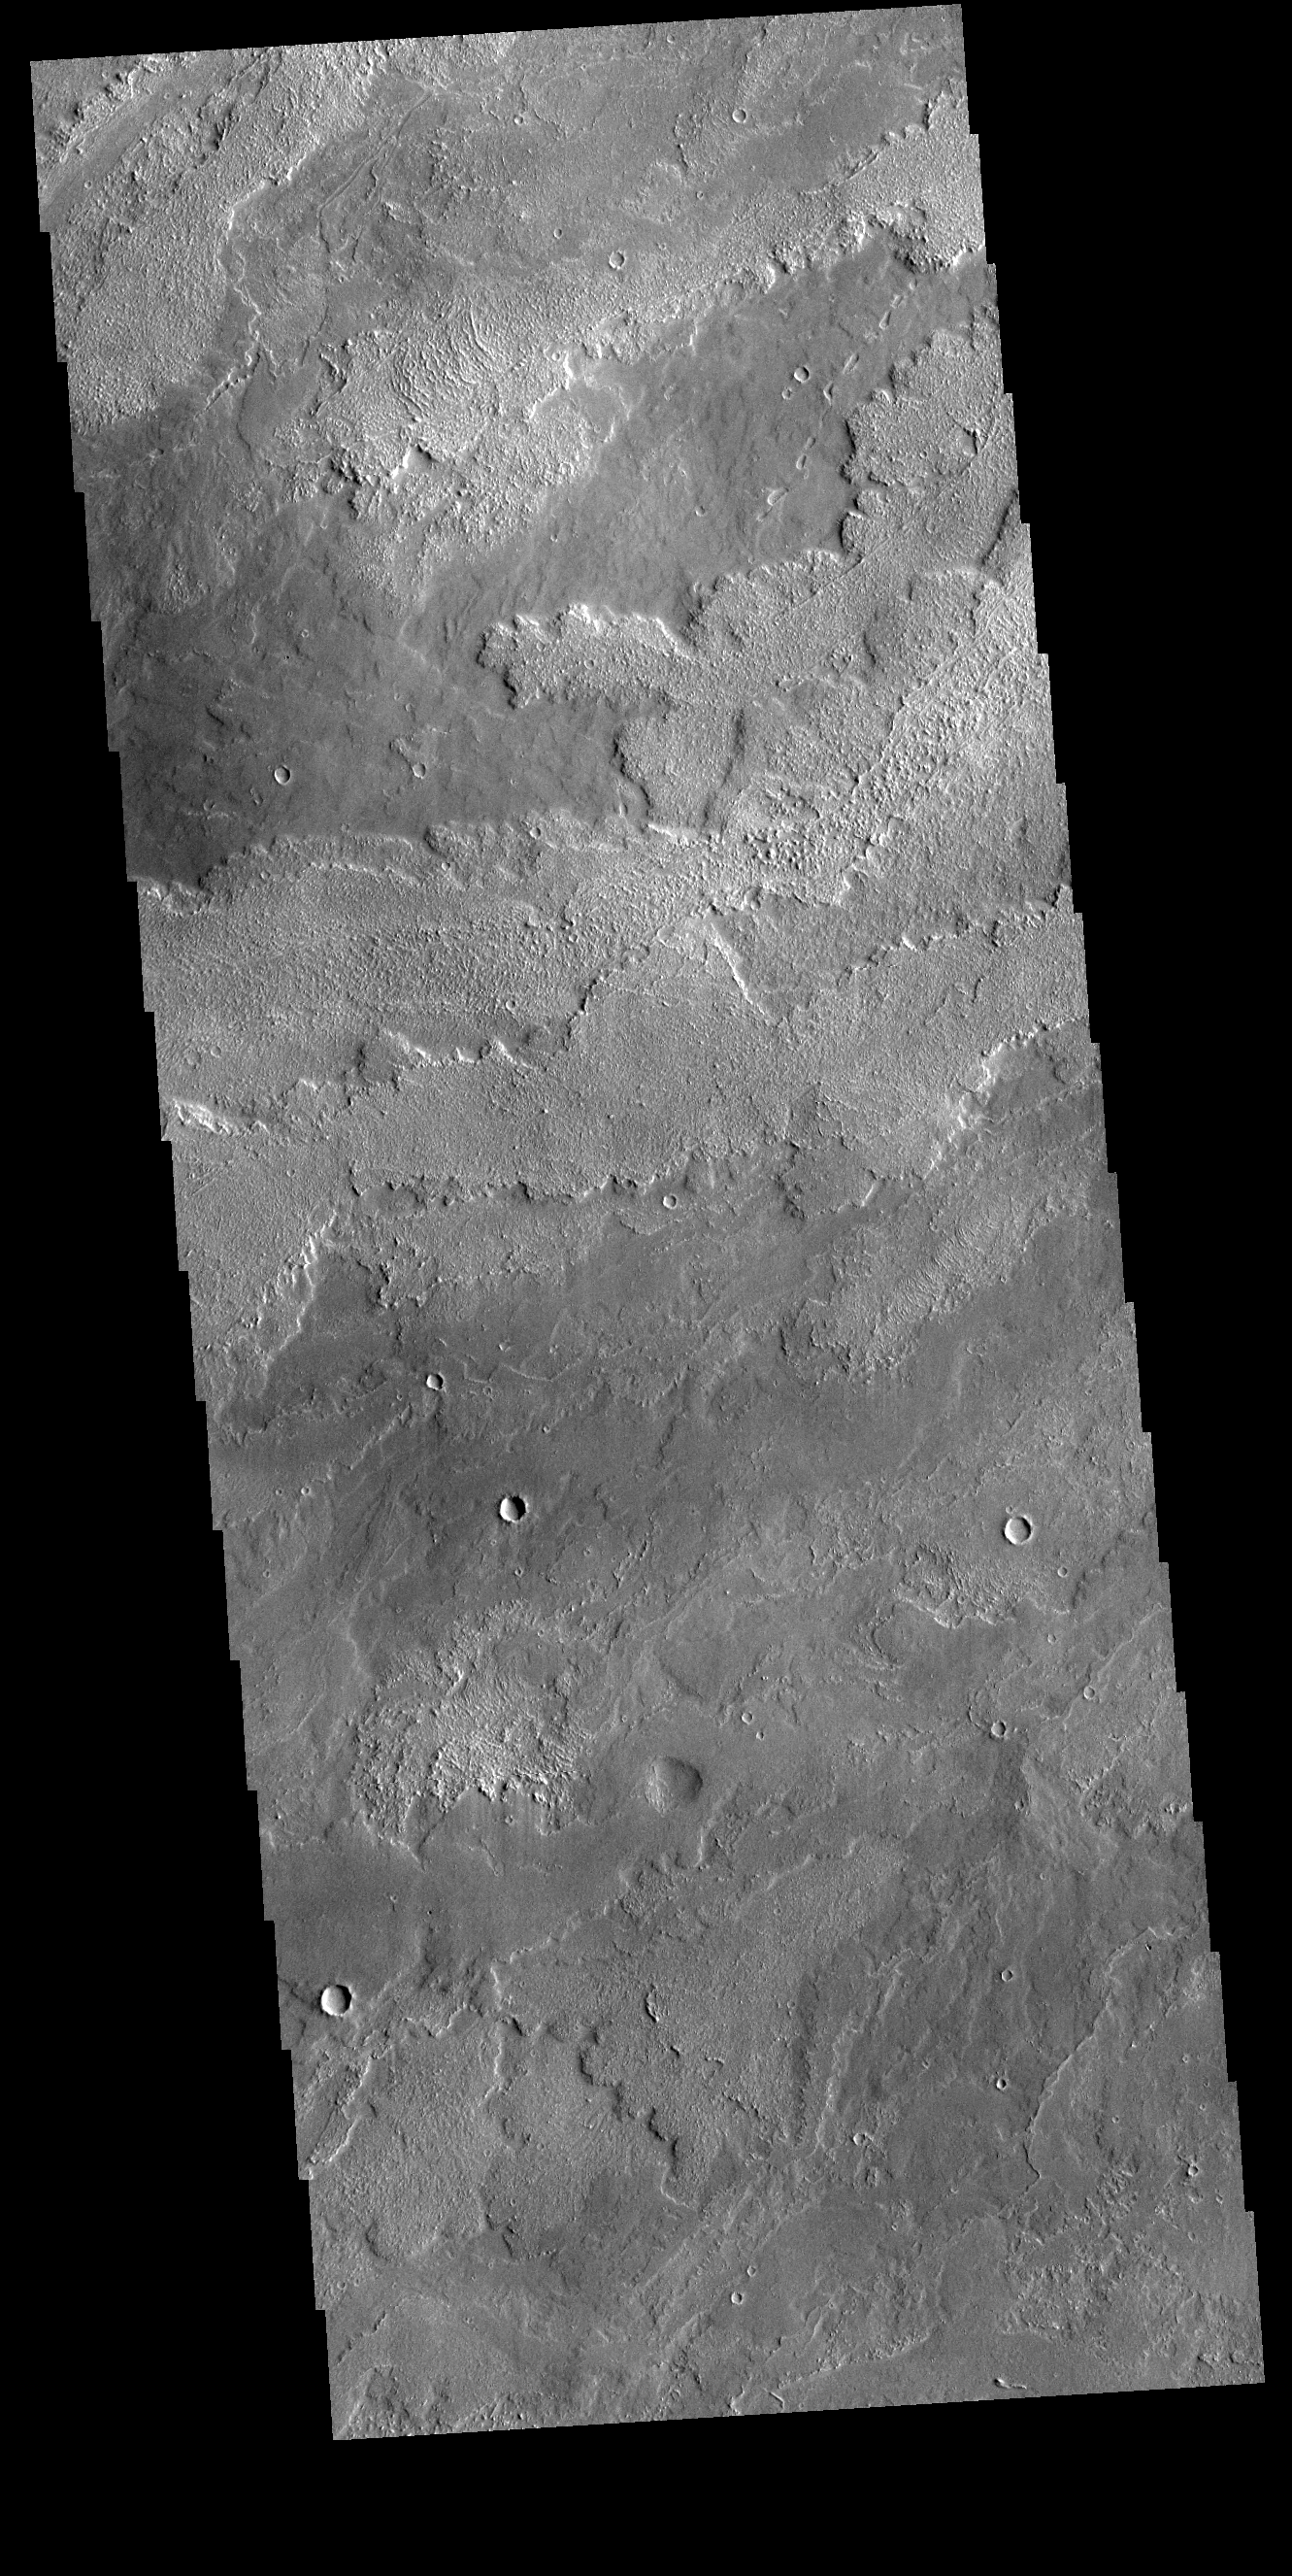

Daedalia Planum

The lava flows in this VIS image originate at Arsia Mons. Arsia Mons in the southermost of the three large Tharsis volcanoes.

Credit: NASA/JPL-Caltech/ASU